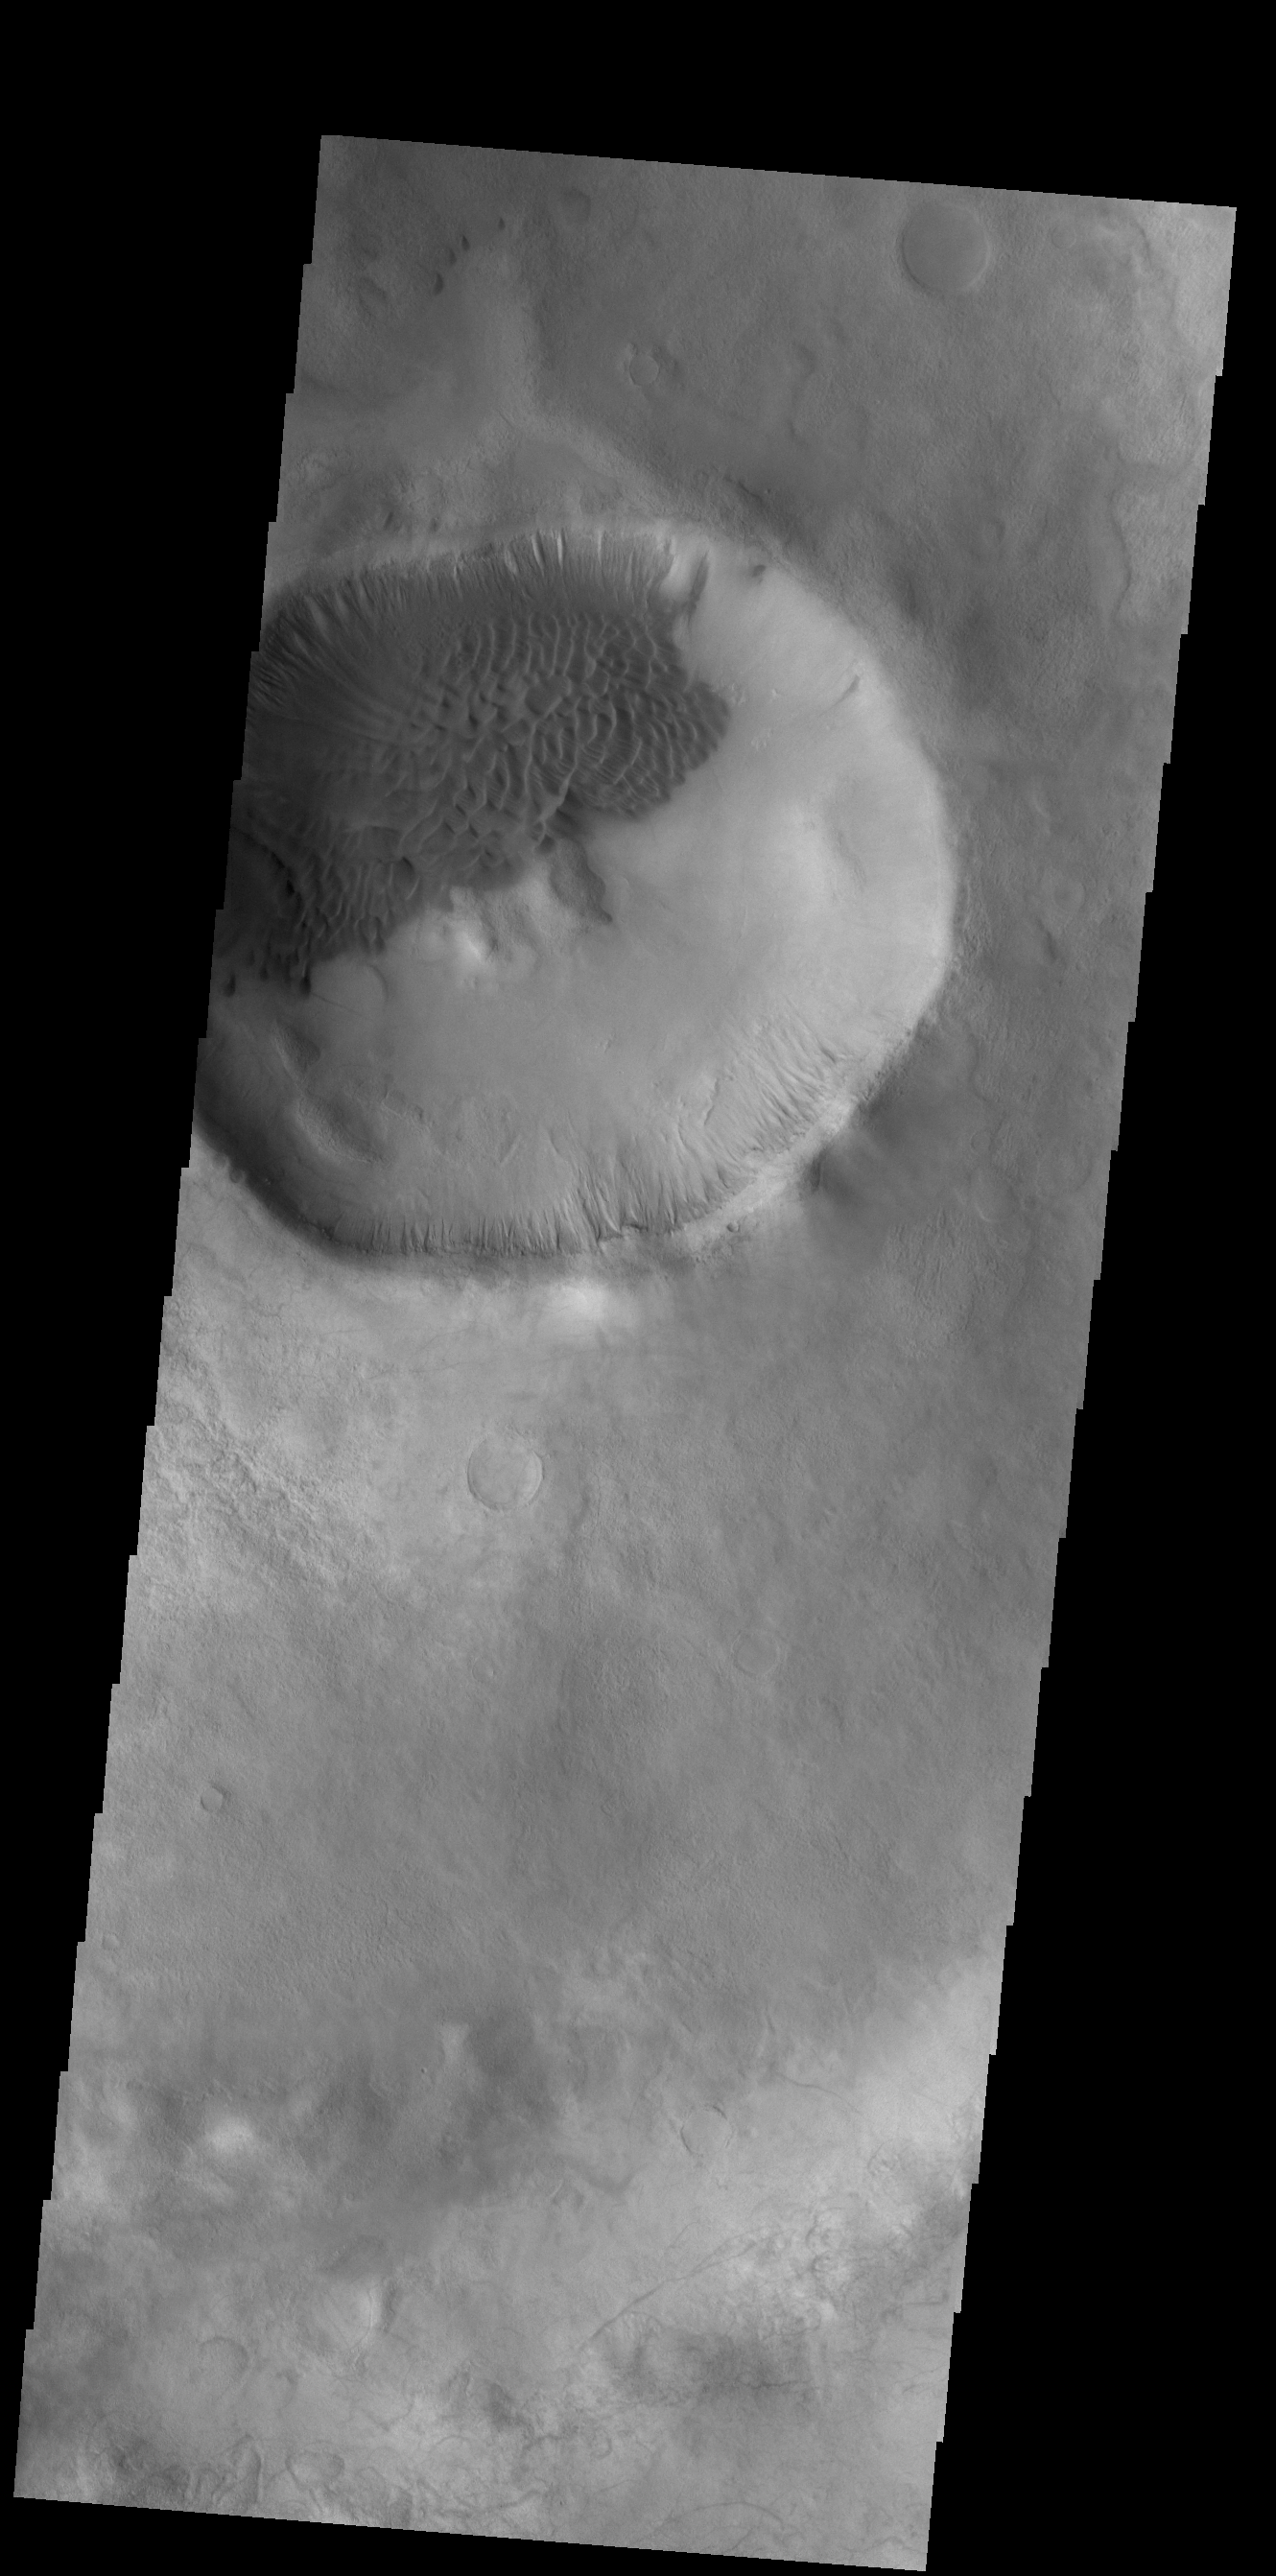

Crater Dunes

Dark dunes fill part of the floor of this unnamed crater in Terra Sirenum. There are numerous gullies on the rim of the crater. Winds are moving the sand towards the upper left of this image, filling the lower sections of many gullies.

Credit: NASA/JPL-Caltech/ASU